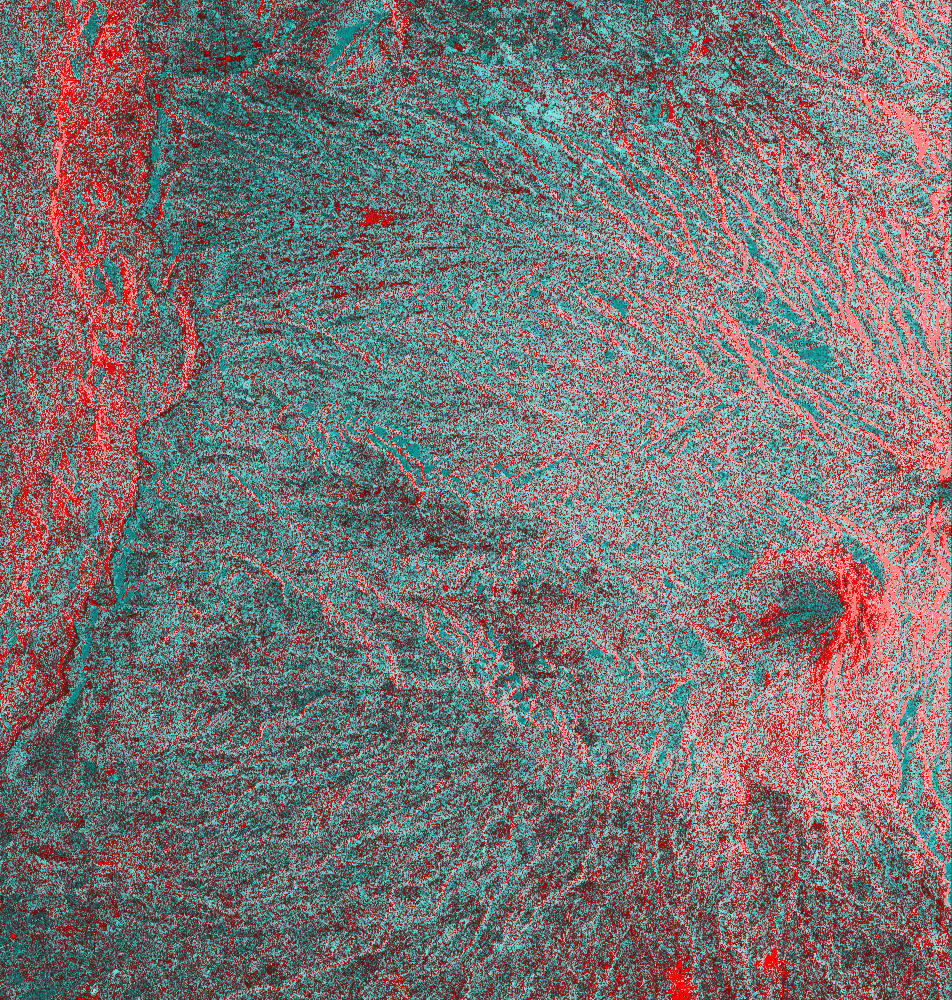

Space Radar Image of Colima Volcano, Jalisco, Mexico

This is an image of the Colima volcano in Jalisco, Mexico, a vigorously active volcano that erupted as recently as July 1994. The eruption partially destroyed a lava dome at the summit and deposited a new layer of ash on the volcano’s southern slopes. Surrounding communities face a continuing threat of ash falls and volcanic mudflows from the volcano, which has been designated one of 15 high-risk volcanoes for scientific study during the next decade.

This image was acquired by the Spaceborne Imaging Radar-C and X-band Synthetic Aperture Radar (SIR-C/X-SAR) aboard the space shuttle Endeavour on its 24th orbit on October 1, 1994. The image is centered at 19.4 degrees north latitude, 103.7 degrees west longitude. The area shown is approximately 35.7 kilometers by 37.5 kilometers (22 miles by 23 miles). This single-frequency, multi-polarized SIR-C image shows: red as L-band horizontally transmitted and received; green as L-band horizontally transmitted and vertically received; and blue as the ratio of the two channels. The summit area appears orange and the recent deposits fill the valleys along the south and southwest slopes. Observations from space are helping scientists understand the behavior of dangerous volcanoes and will be used to mitigate the effects of future eruptions on surrounding populations.

Spaceborne Imaging Radar-C and X-band Synthetic Aperture Radar (SIR-C/X-SAR) is part of NASA’s Mission to Planet Earth. The radars illuminate Earth with microwaves, allowing detailed observations at any time, regardless of weather or sunlight conditions. SIR-C/X-SAR uses three microwave wavelengths: the L-band (24 cm), the C-band (6 cm) and the X-band (3 cm). The multi-frequency data will be used by the international scientific community to better understand the global environment and how it is changing. The SIR-C/X-SAR data, complemented by aircraft and ground studies, will give scientists clearer insights into those environmental changes which are caused by nature and those changes which are induced by human activity.

SIR-C was developed by NASA’s Jet Propulsion Laboratory. X-SAR was developed by the Dornier and Alenia Spazio companies for the German space agency, Deutsche Agentur fuer Raumfahrtangelegenheiten (DARA), and the Italian space agency, Agenzia Spaziale Italiana (ASI), with the Deutsche Forschungsanstalt fuer Luft und Raumfahrt e.V.(DLR), the major partner in science, operations and data processing of X-SAR.

Credit: NASA/JPL